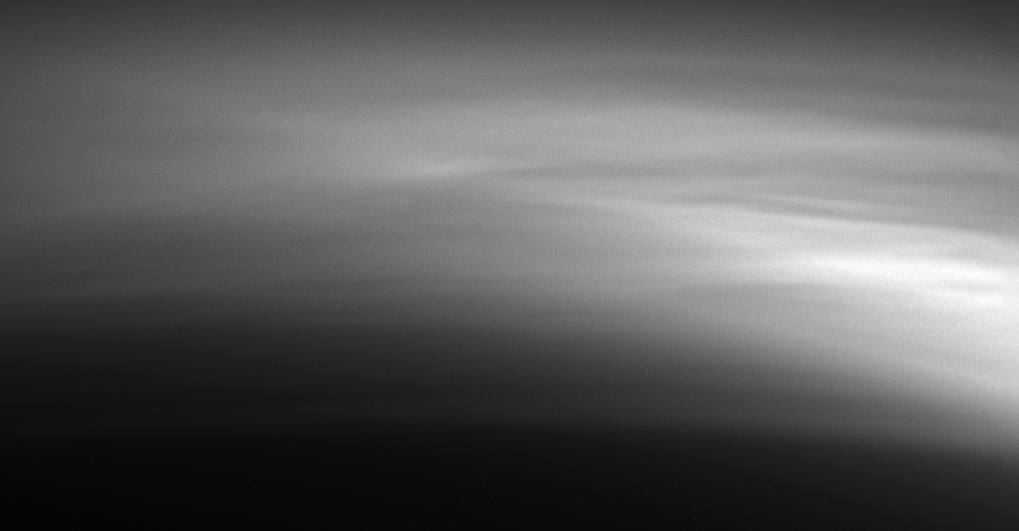

Titan’s High Hazes

Titan’s high haze layers are amazing. Cassini captured this detailed view of the relatively faint haze in Titan’s upper atmosphere as it receded from its close encounter on March 31, 2005. Similar examples of such complex structures in Titan’s haze have been observed previously by Cassini.

These observations will help reveal the processes responsible for forming the numerous layers observed and how the structure and behavior of the layers change on daily and seasonal time scales.

The image was taken with the Cassini spacecraft narrow-angle camera using a filter sensitive to wavelengths of ultraviolet light centered at 338 nanometers and at a distance of 102,320 kilometers (63,579 miles) from Titan. Image scale is about 600 meters (1,970 feet) per pixel.

The Cassini-Huygens mission is a cooperative project of NASA, the European Space Agency and the Italian Space Agency. The Jet Propulsion Laboratory, a division of the California Institute of Technology in Pasadena, manages the mission for NASA’s Science Mission Directorate, Washington, D.C. The Cassini orbiter and its two onboard cameras were designed, developed and assembled at JPL. The imaging team is based at the Space Science Institute, Boulder, Colo.

Credit: NASA/JPL/Space Science Institute